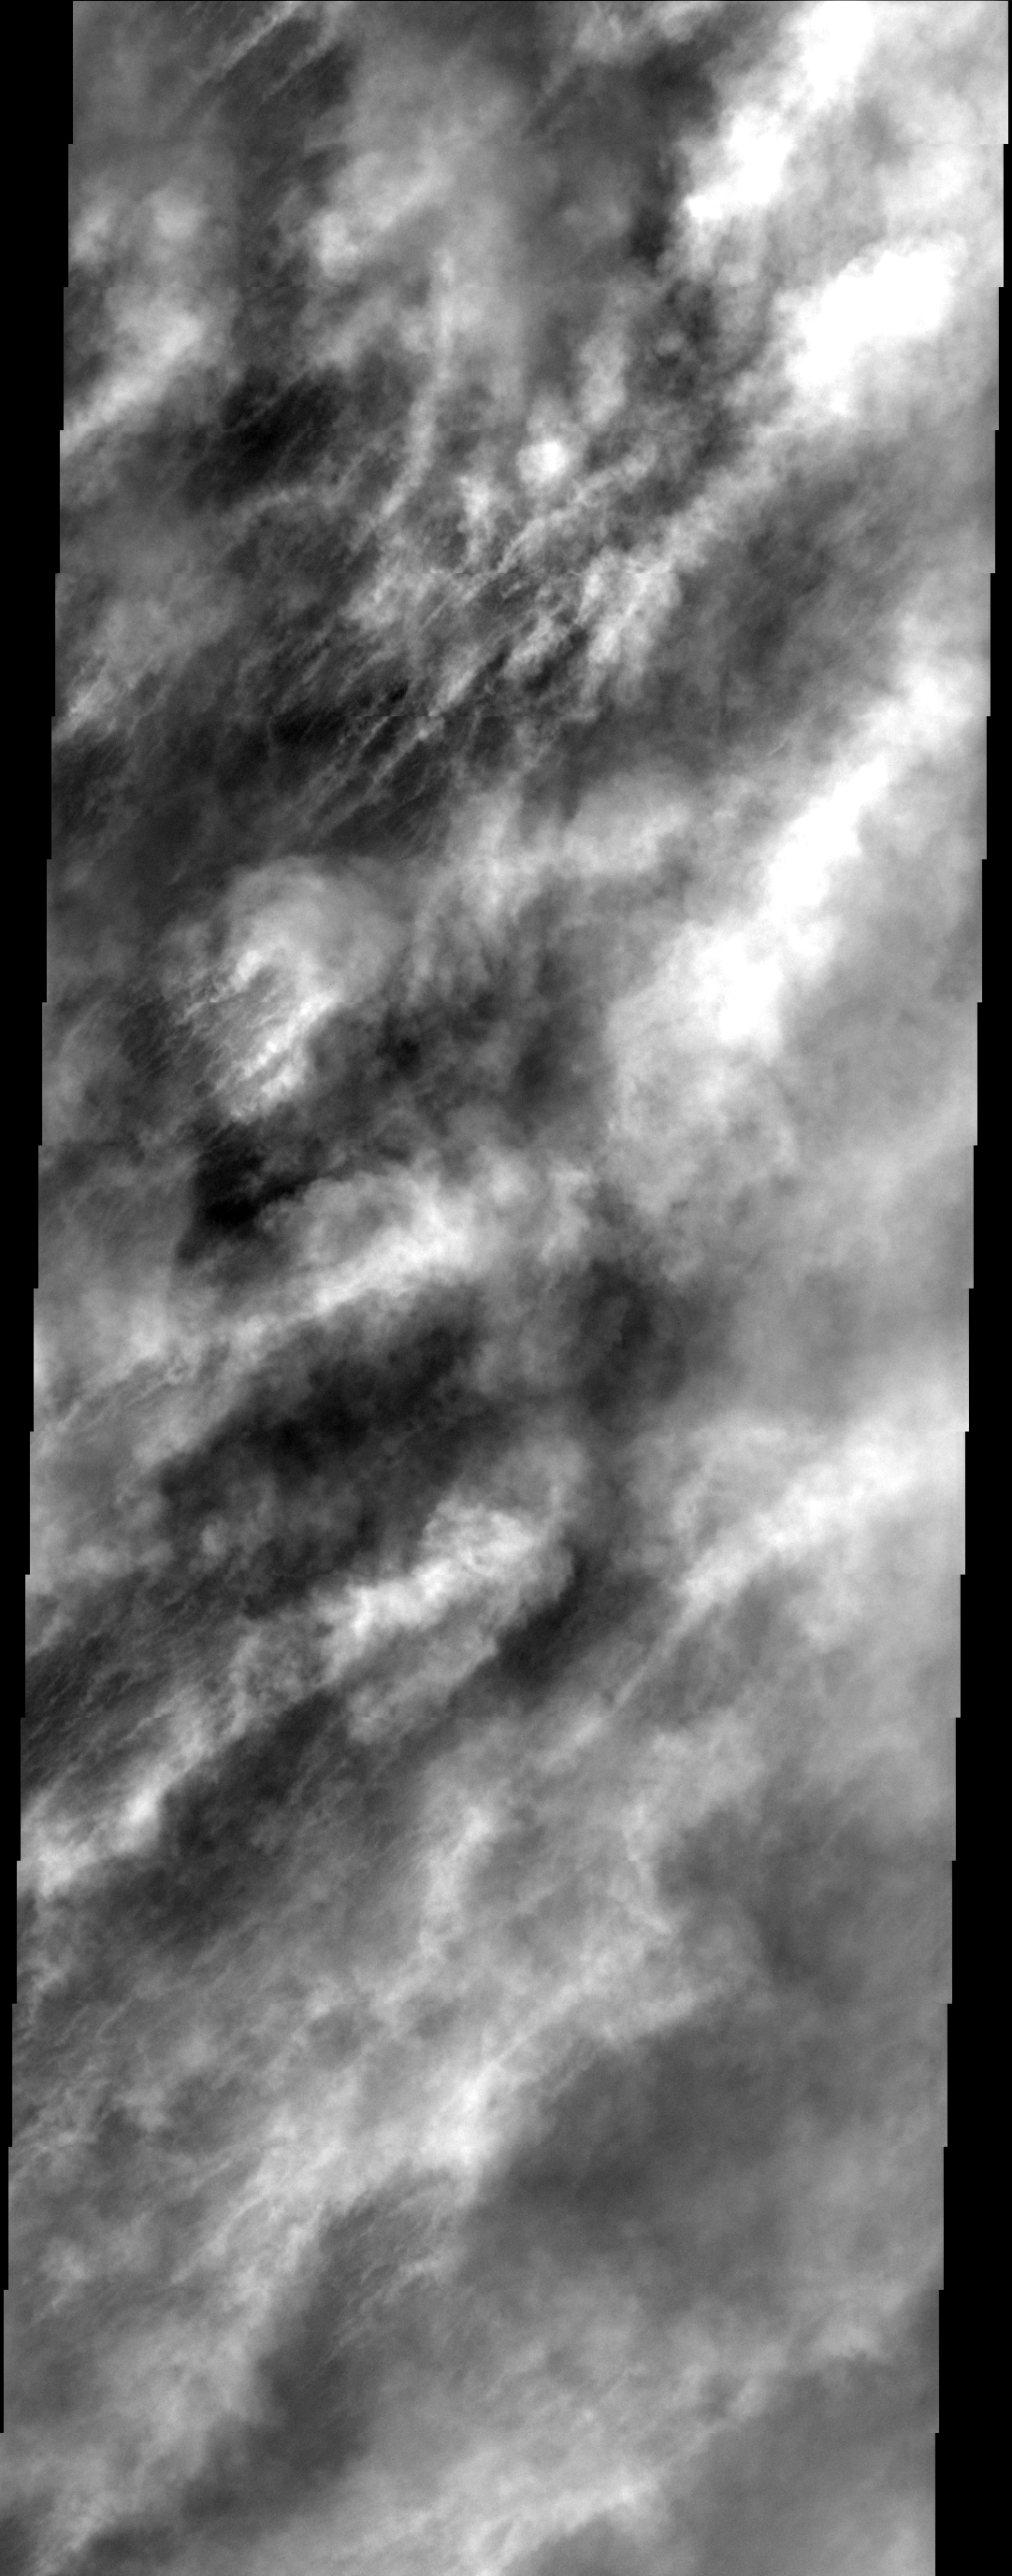

Where’s the Surface?

In this image the martian surface is completely hidden from view by thick clouds. The thickness of the clouds indicates the dust is a major component of the clouds. Images like this one can provide vital information about the atmosphere and climate of Mars today. This image was collected during late summer near the south pole.

Image information: VIS instrument. Latitude -69.9N, Longitude 235.3E. 17 meter/pixel resolution.

Note: this THEMIS visual image has not been radiometrically nor geometrically calibrated for this preliminary release. An empirical correction has been performed to remove instrumental effects. A linear shift has been applied in the cross-track and down-track direction to approximate spacecraft and planetary motion. Fully calibrated and geometrically projected images will be released through the Planetary Data System in accordance with Project policies at a later time.

NASA’s Jet Propulsion Laboratory manages the 2001 Mars Odyssey mission for NASA’s Office of Space Science, Washington, D.C. The Thermal Emission Imaging System (THEMIS) was developed by Arizona State University, Tempe, in collaboration with Raytheon Santa Barbara Remote Sensing. The THEMIS investigation is led by Dr. Philip Christensen at Arizona State University. Lockheed Martin Astronautics, Denver, is the prime contractor for the Odyssey project, and developed and built the orbiter. Mission operations are conducted jointly from Lockheed Martin and from JPL, a division of the California Institute of Technology in Pasadena.

Credit: NASA/JPL/ASU